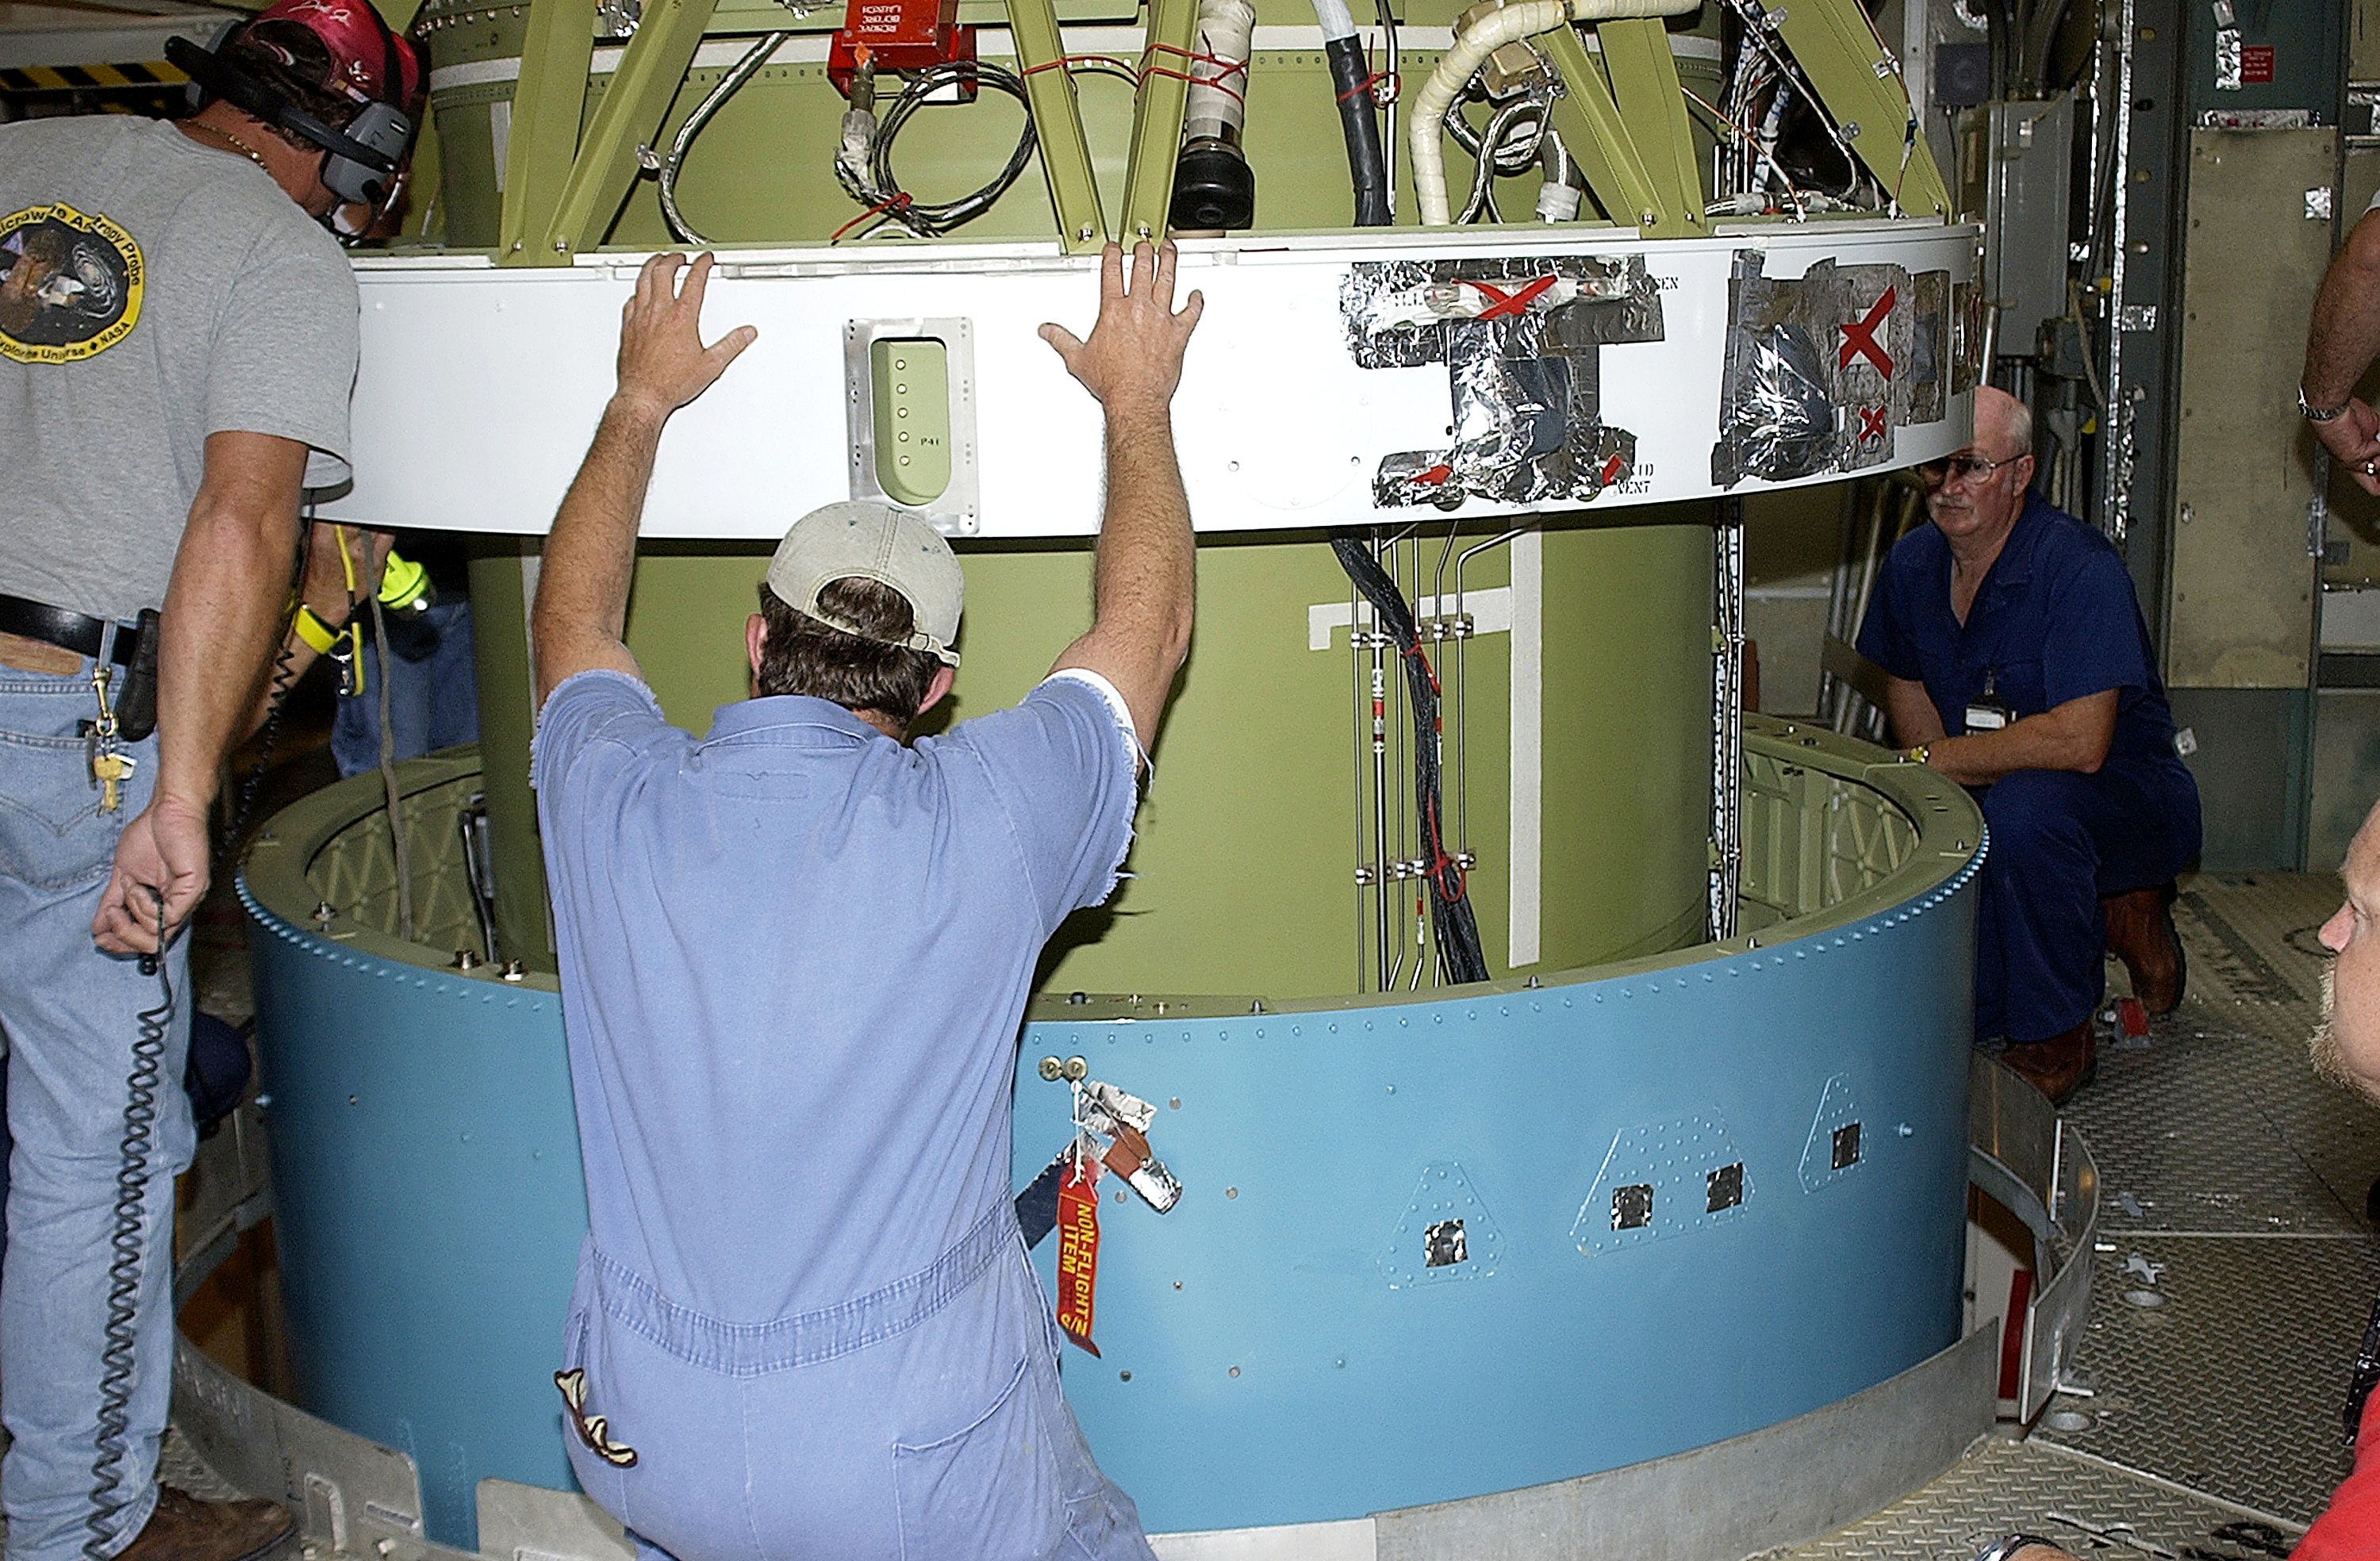

Second Stage

The second stage of a Delta II rocket intended for Spitzer, but ultimately used for a Mars mission due to a scheduling change.

Credit: NASA/KSC